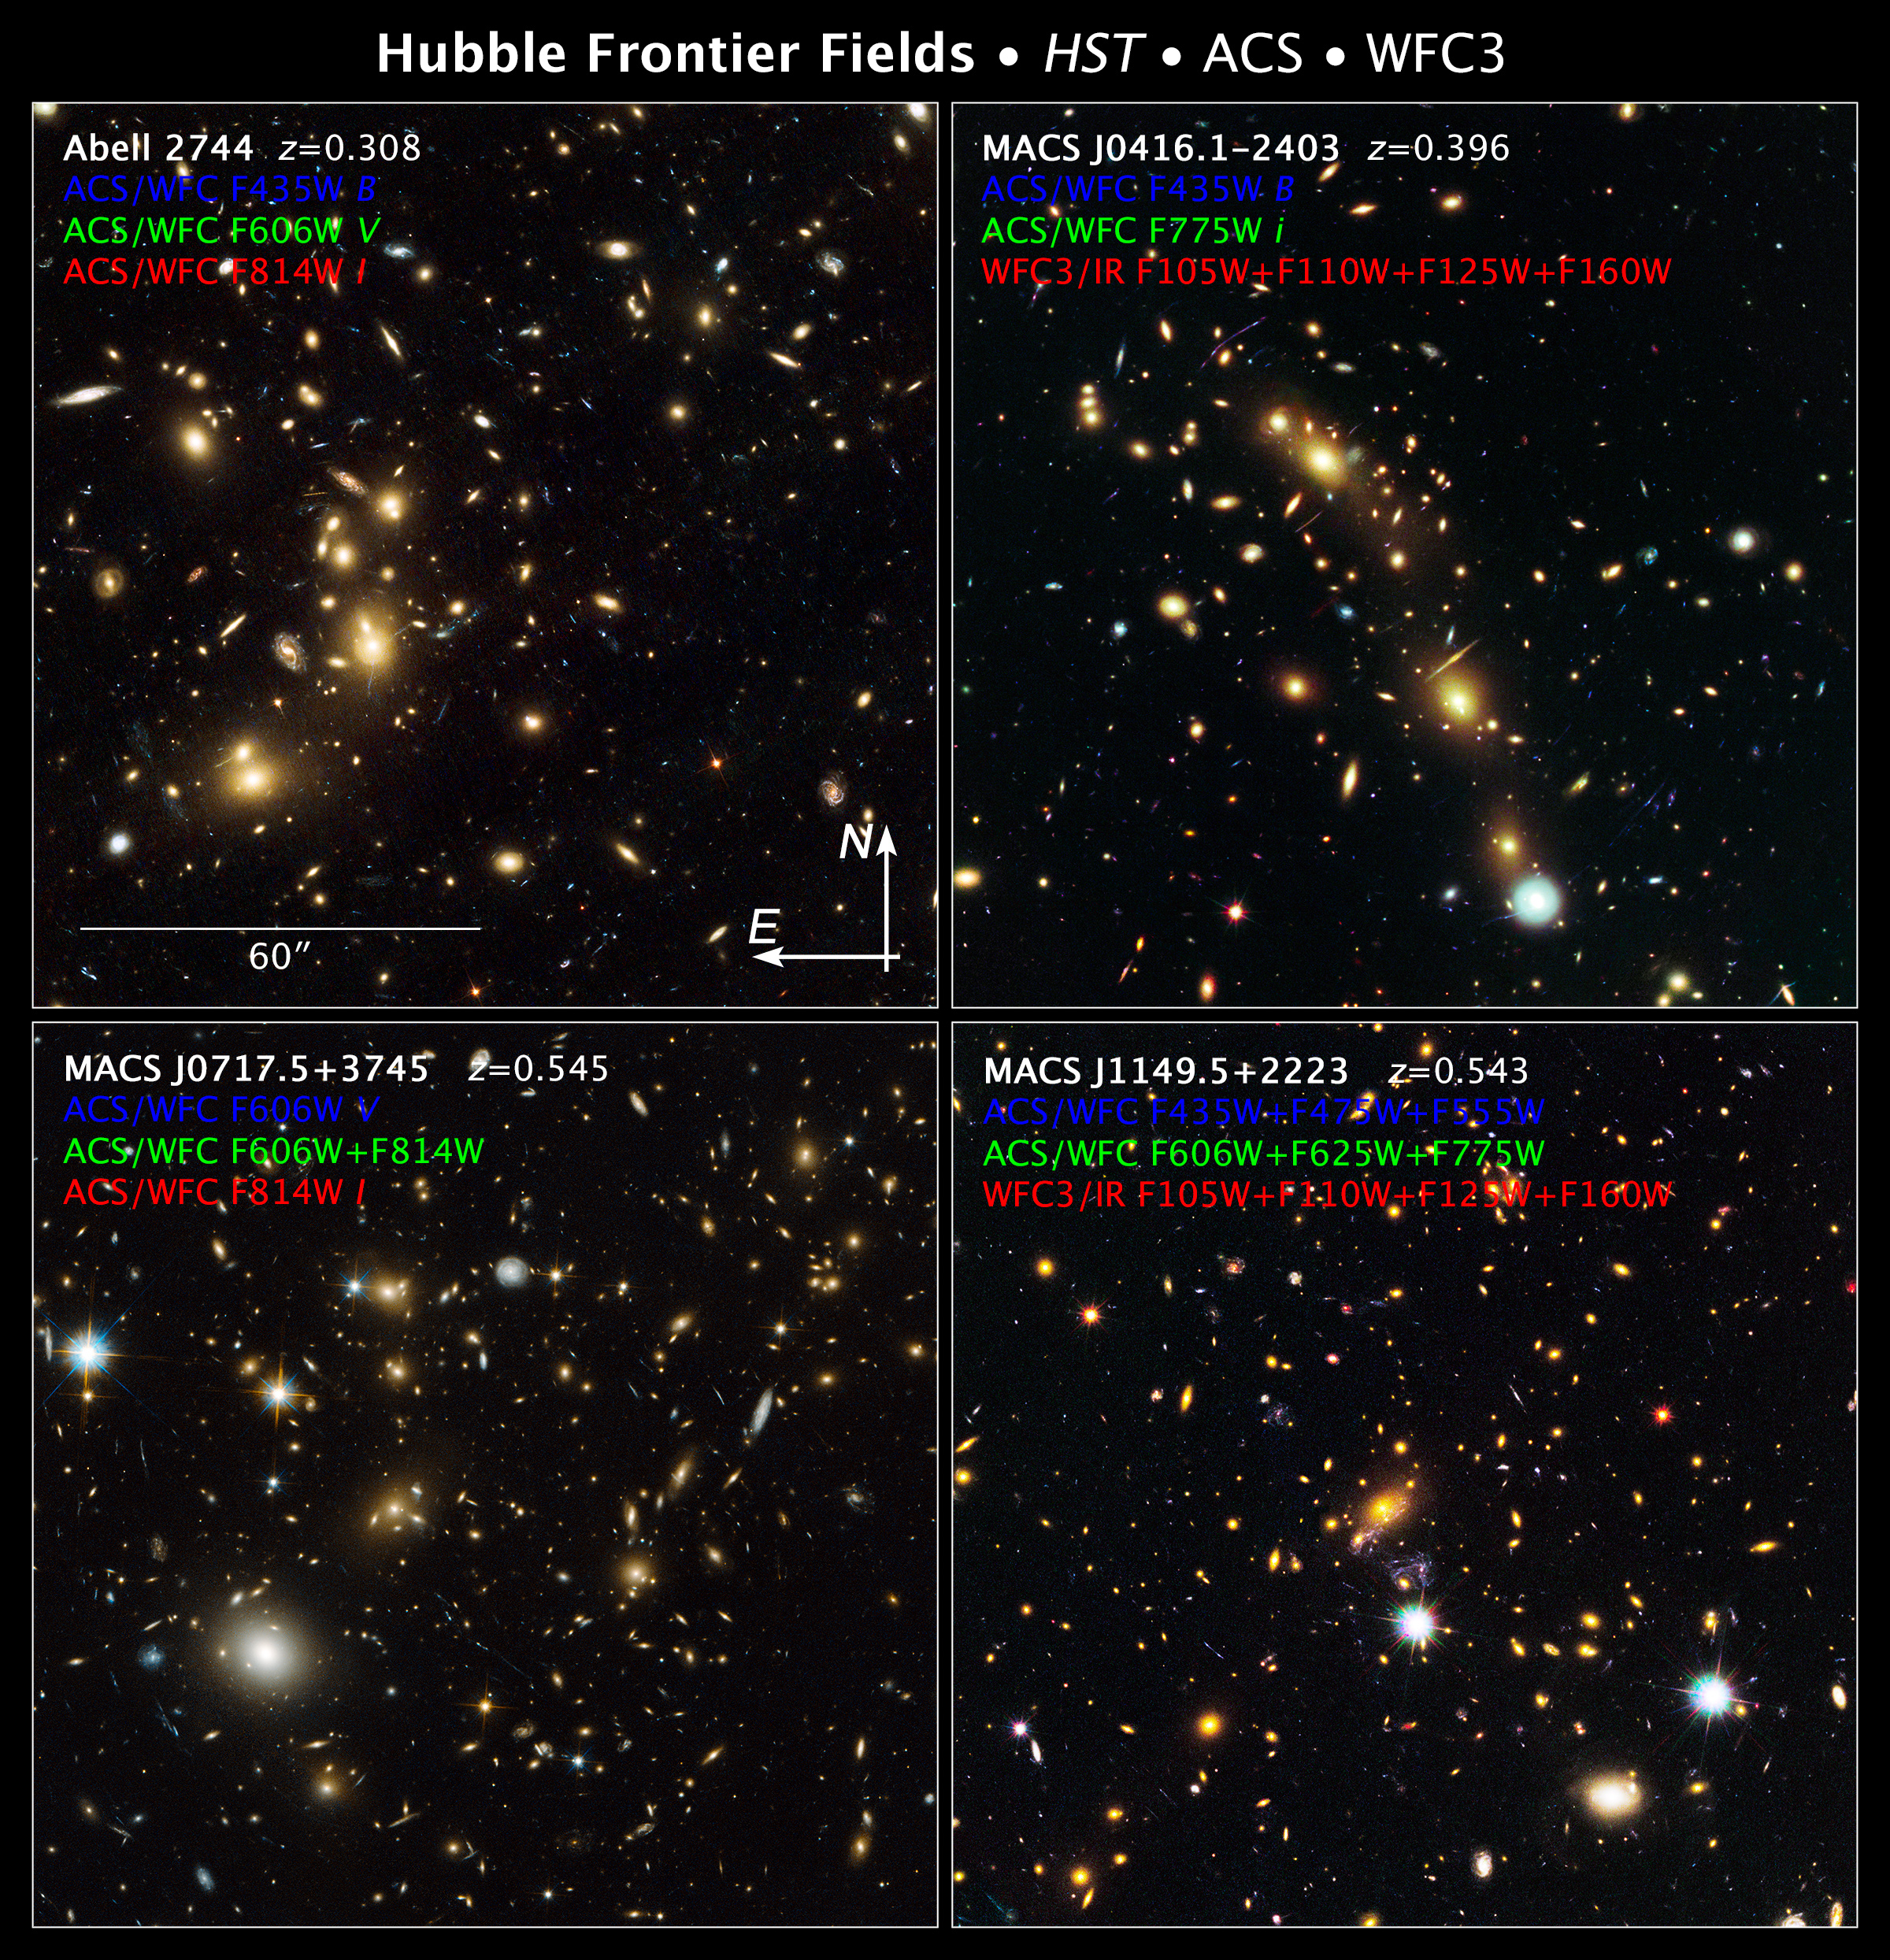

Compass and Scale Image for Frontier Fields

Object Name: Abell 2744, Pandoras Cluster, MACS J0416.1-2403, MACS J0717.5+3745, MACS J1149.6+2223
Object Description: Galaxy Clusters and Gravitational Lens
Instrument: HST/ACS/WFC and HST/WFC3/IR

Compass and Scale Compass and Scale An astronomical image with a scale that shows how large an object is on the sky, a compass that shows how the object is oriented on the sky, and the filters with which the image was made.

Credit: NASA, ESA, and Z. Levay (STScI/AURA)